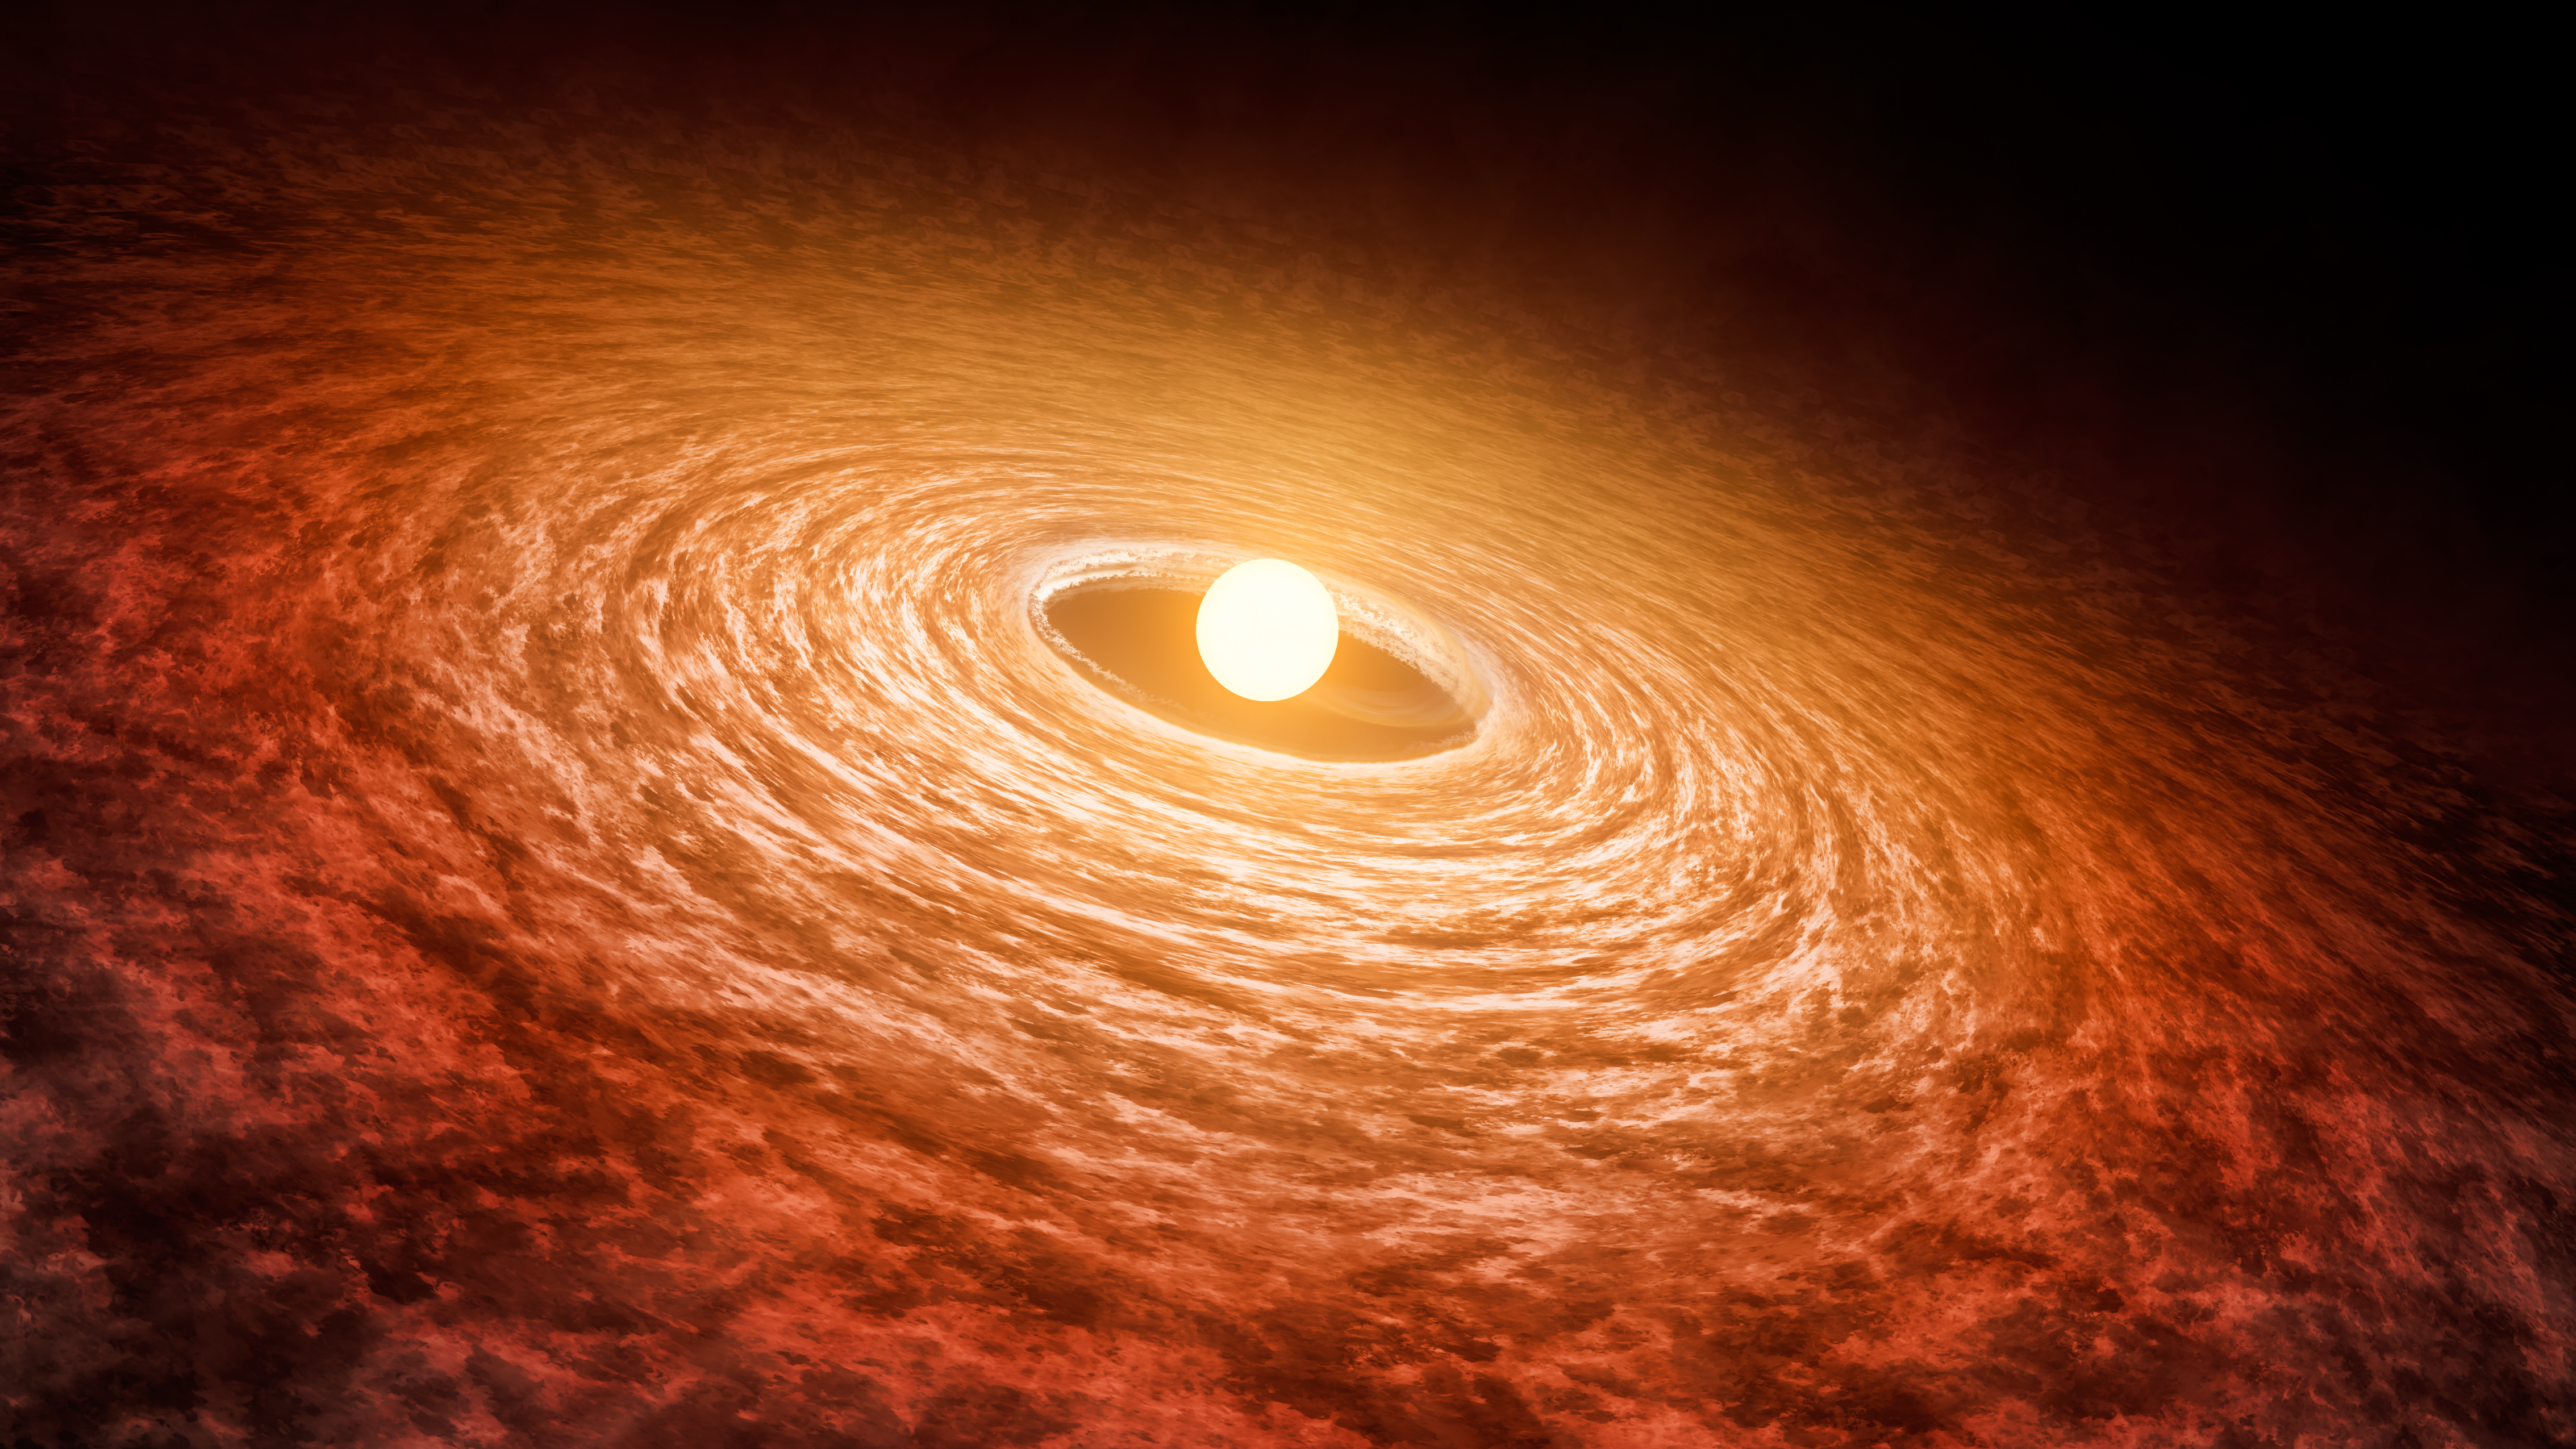

Dimming of FU Orionis (SOFIA)

This artist's concept illustrates how the brightness of outbursting star FU Orionis has been slowly fading since its initial flare-up in 1936. The star is pictured with the disk of material that surrounds it. Researchers found that it has dimmed by about 13 percent at short infrared wavelengths from 2004 (left) to 2016 (right).

This illustration represents the 2016 data was collected with the Stratospheric Observatory for Infrared Astronomy (SOFIA).

FU Orionis is a few hundred thousand years old. It is possible that when our sun was younger, it also went through a period of intense brightening followed by dimming.

Credit: NASA/JPL-Caltech/T. Pyle (IPAC)